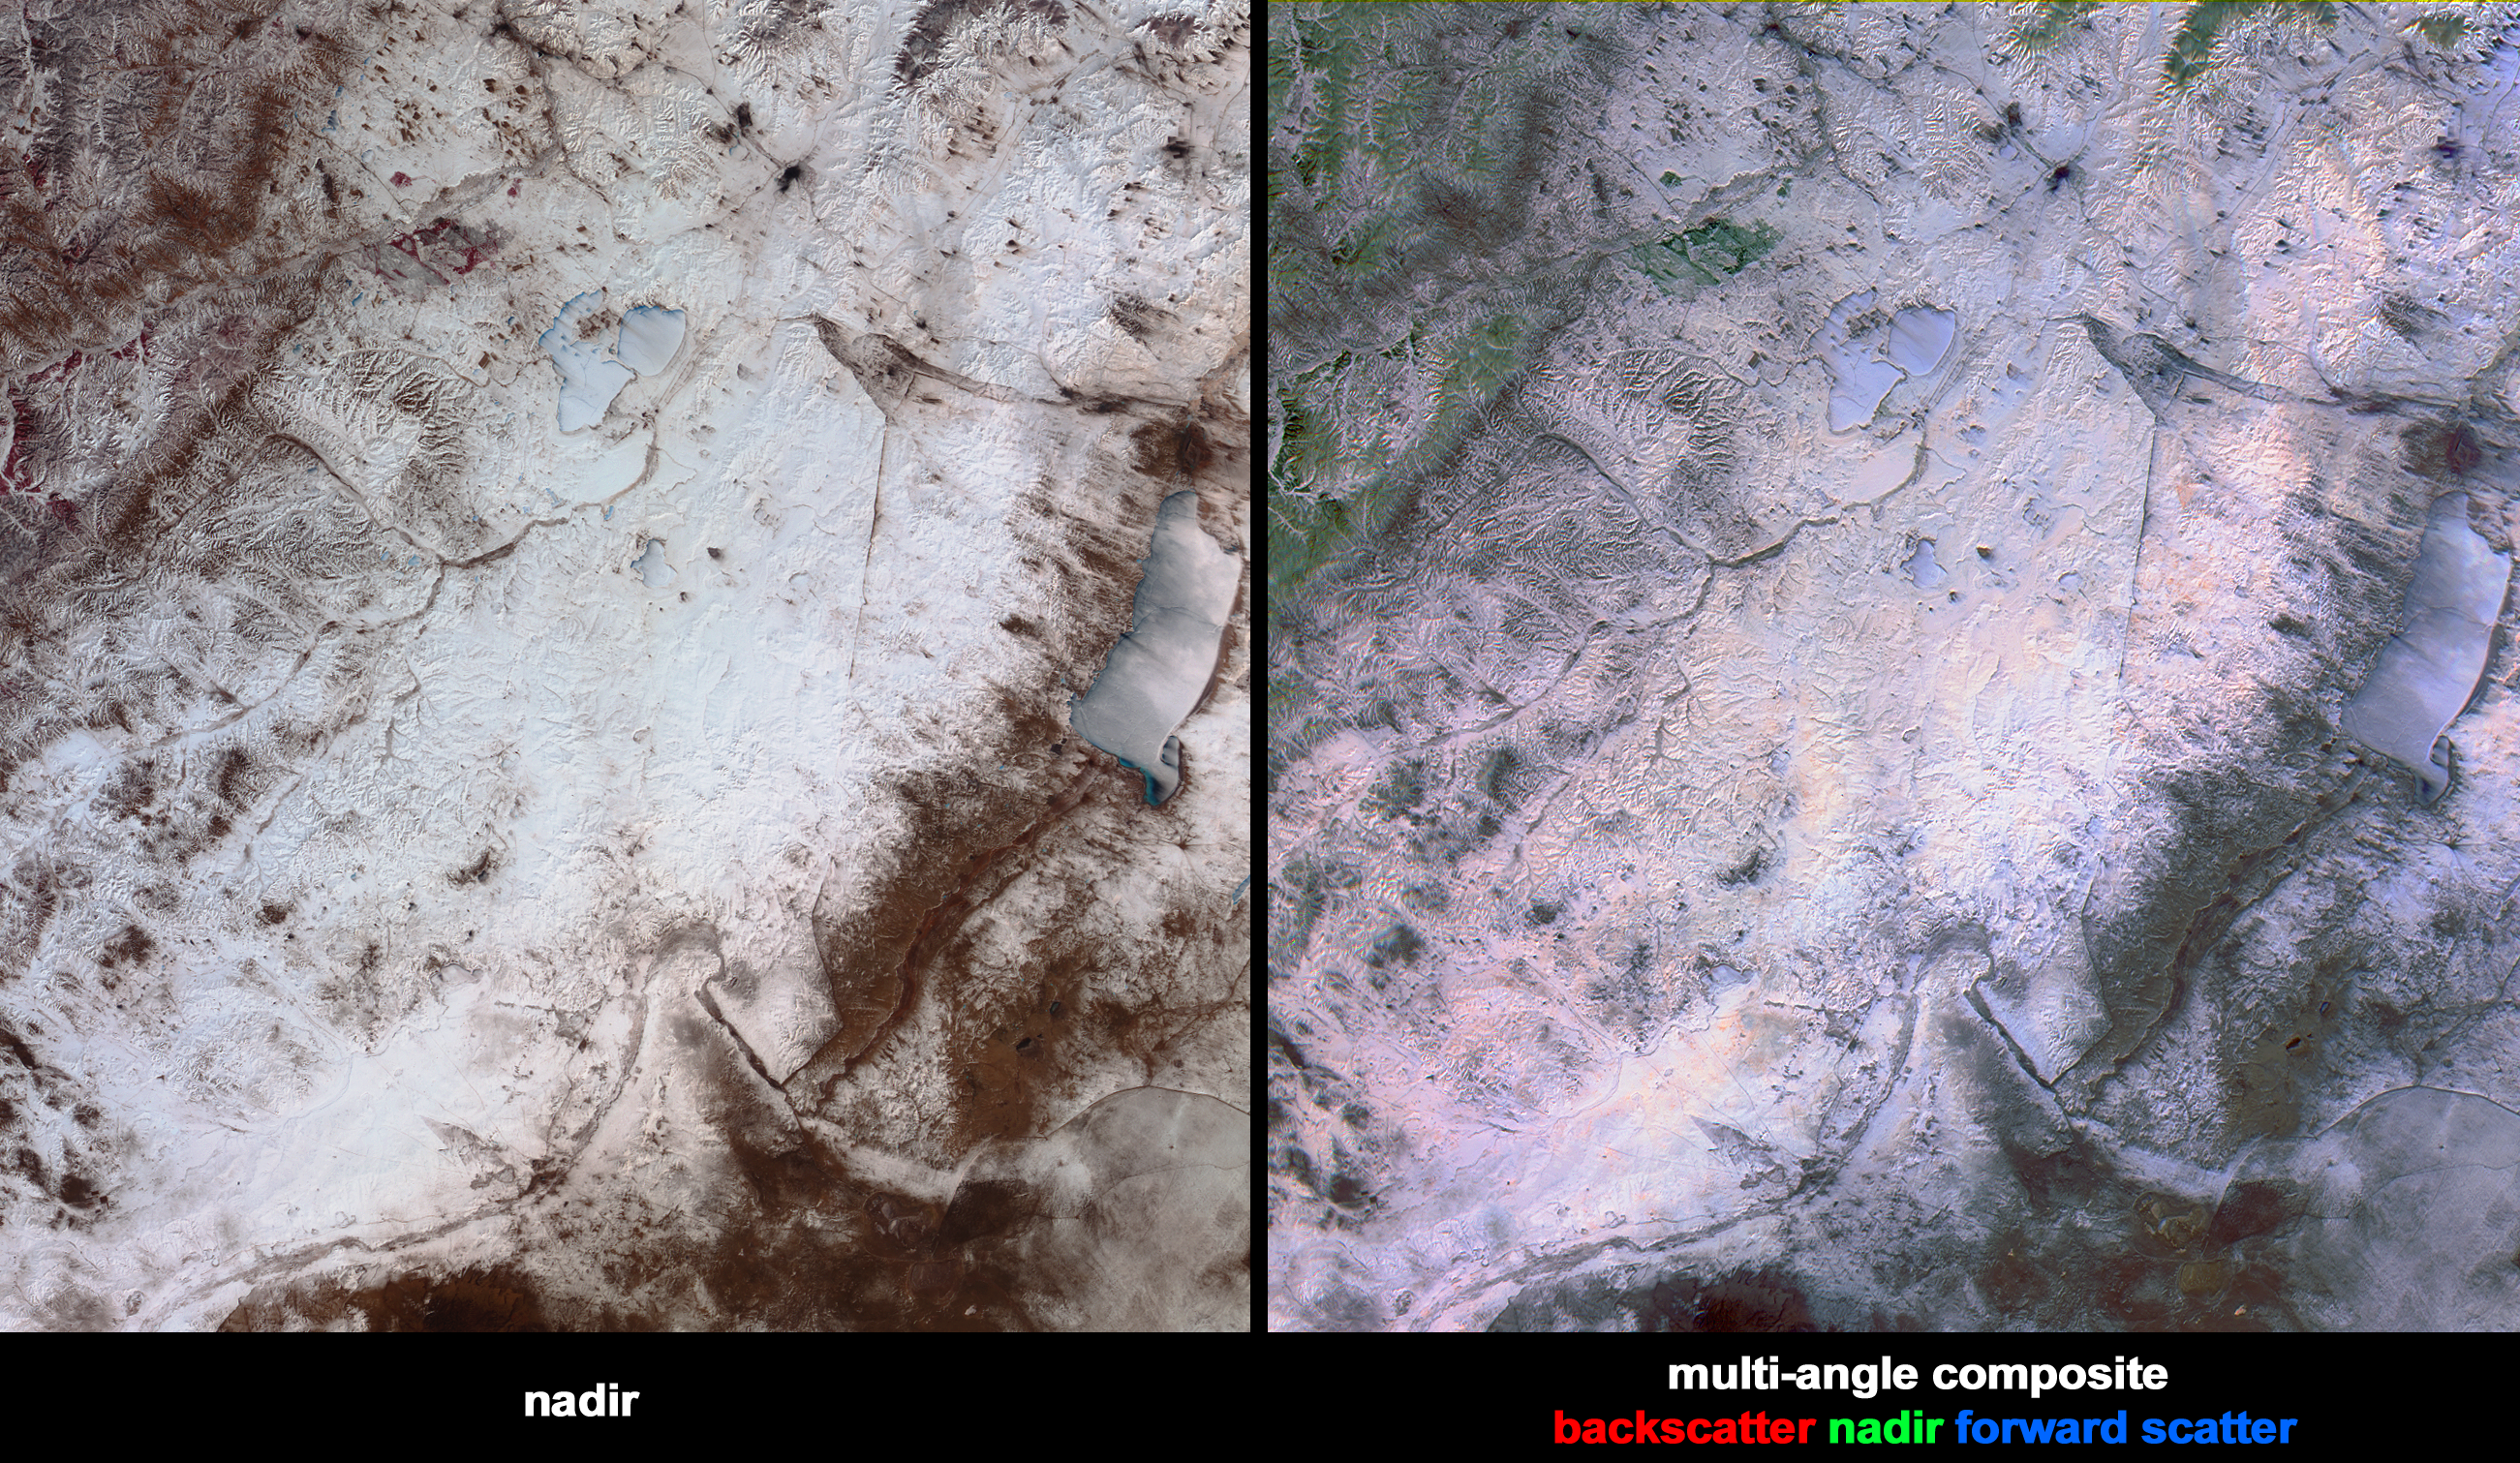

Snowstorm Along the China-Mongolia-Russia Borders

Heavy snowfall on March 12, 2004, across north China’s Inner Mongolia Autonomous Region, Mongolia and Russia, caused train and highway traffic to stop for several days along the Russia-China border. This pair of images from the Multi-angle Imaging SpectroRadiometer (MISR) highlights the snow and surface properties across the region on March 13. The left-hand image is a multi-spectral false-color view made from the near-infrared, red, and green bands of MISR’s vertical-viewing (nadir) camera. The right-hand image is a multi-angle false-color view made from the red band data of the 46-degree aftward camera, the nadir camera, and the 46-degree forward camera.

About midway between the frozen expanse of China’s Hulun Nur Lake (along the right-hand edge of the images) and Russia’s Torey Lakes (above image center) is a dark linear feature that corresponds with the China-Mongolia border. In the upper portion of the images, many small plumes of black smoke rise from coal and wood fires and blow toward the southeast over the frozen lakes and snow-covered grasslands. Along the upper left-hand portion of the images, in Russia’s Yablonovyy mountain range and the Onon River Valley, the terrain becomes more hilly and forested. In the nadir image, vegetation appears in shades of red, owing to its high near-infrared reflectivity. In the multi-angle composite, open-canopy forested areas are indicated by green hues. Since this is a multi-angle composite, the green color arises not from the color of the leaves but from the architecture of the surface cover. The green areas appear brighter at the nadir angle than at the oblique angles because more of the snow-covered surface in the gaps between the trees is visible. Color variations in the multi-angle composite also indicate angular reflectance properties for areas covered by snow and ice. The light blue color of the frozen lakes is due to the increased forward scattering of smooth ice, and light orange colors indicate rougher ice or snow, which scatters more light in the backward direction.

The Multi-angle Imaging SpectroRadiometer observes the daylit Earth continuously and every 9 days views the entire Earth between 82 degrees north and 82 degrees south latitude. These data products were generated from a portion of the imagery acquired during Terra orbit 22525. The panels cover an area of about 355 kilometers x 380 kilometers, and utilize data from blocks 50 to 52 within World Reference System-2 path 126.

MISR was built and is managed by NASA’s Jet Propulsion Laboratory, Pasadena, CA, for NASA’s Office of Earth Science, Washington, DC. The Terra satellite is managed by NASA’s Goddard Space Flight Center, Greenbelt, MD. JPL is a division of the California Institute of Technology.

Credit: NASA/GSFC/LaRC/JPL, MISR Team.